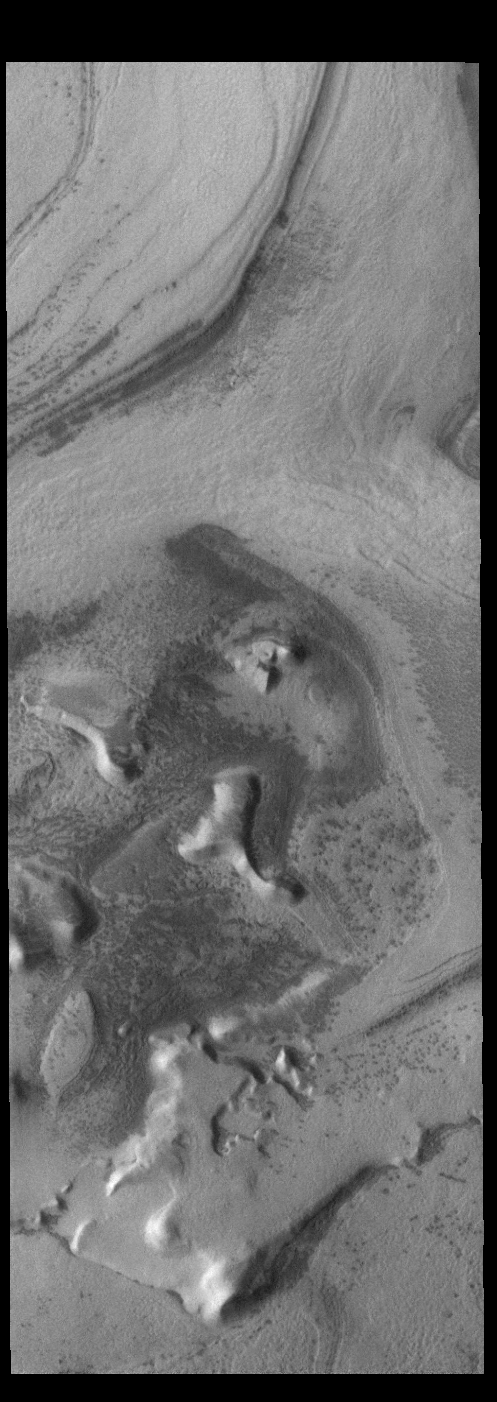

Polar Outliers

This VIS image is located near the south polar cap and exhibits the same layering of ice and dust. Outliers are regions that were once part of a larger regional feature but over the course of time processes have isolated them from the main feature.

Credit: NASA/JPL-Caltech/ASU